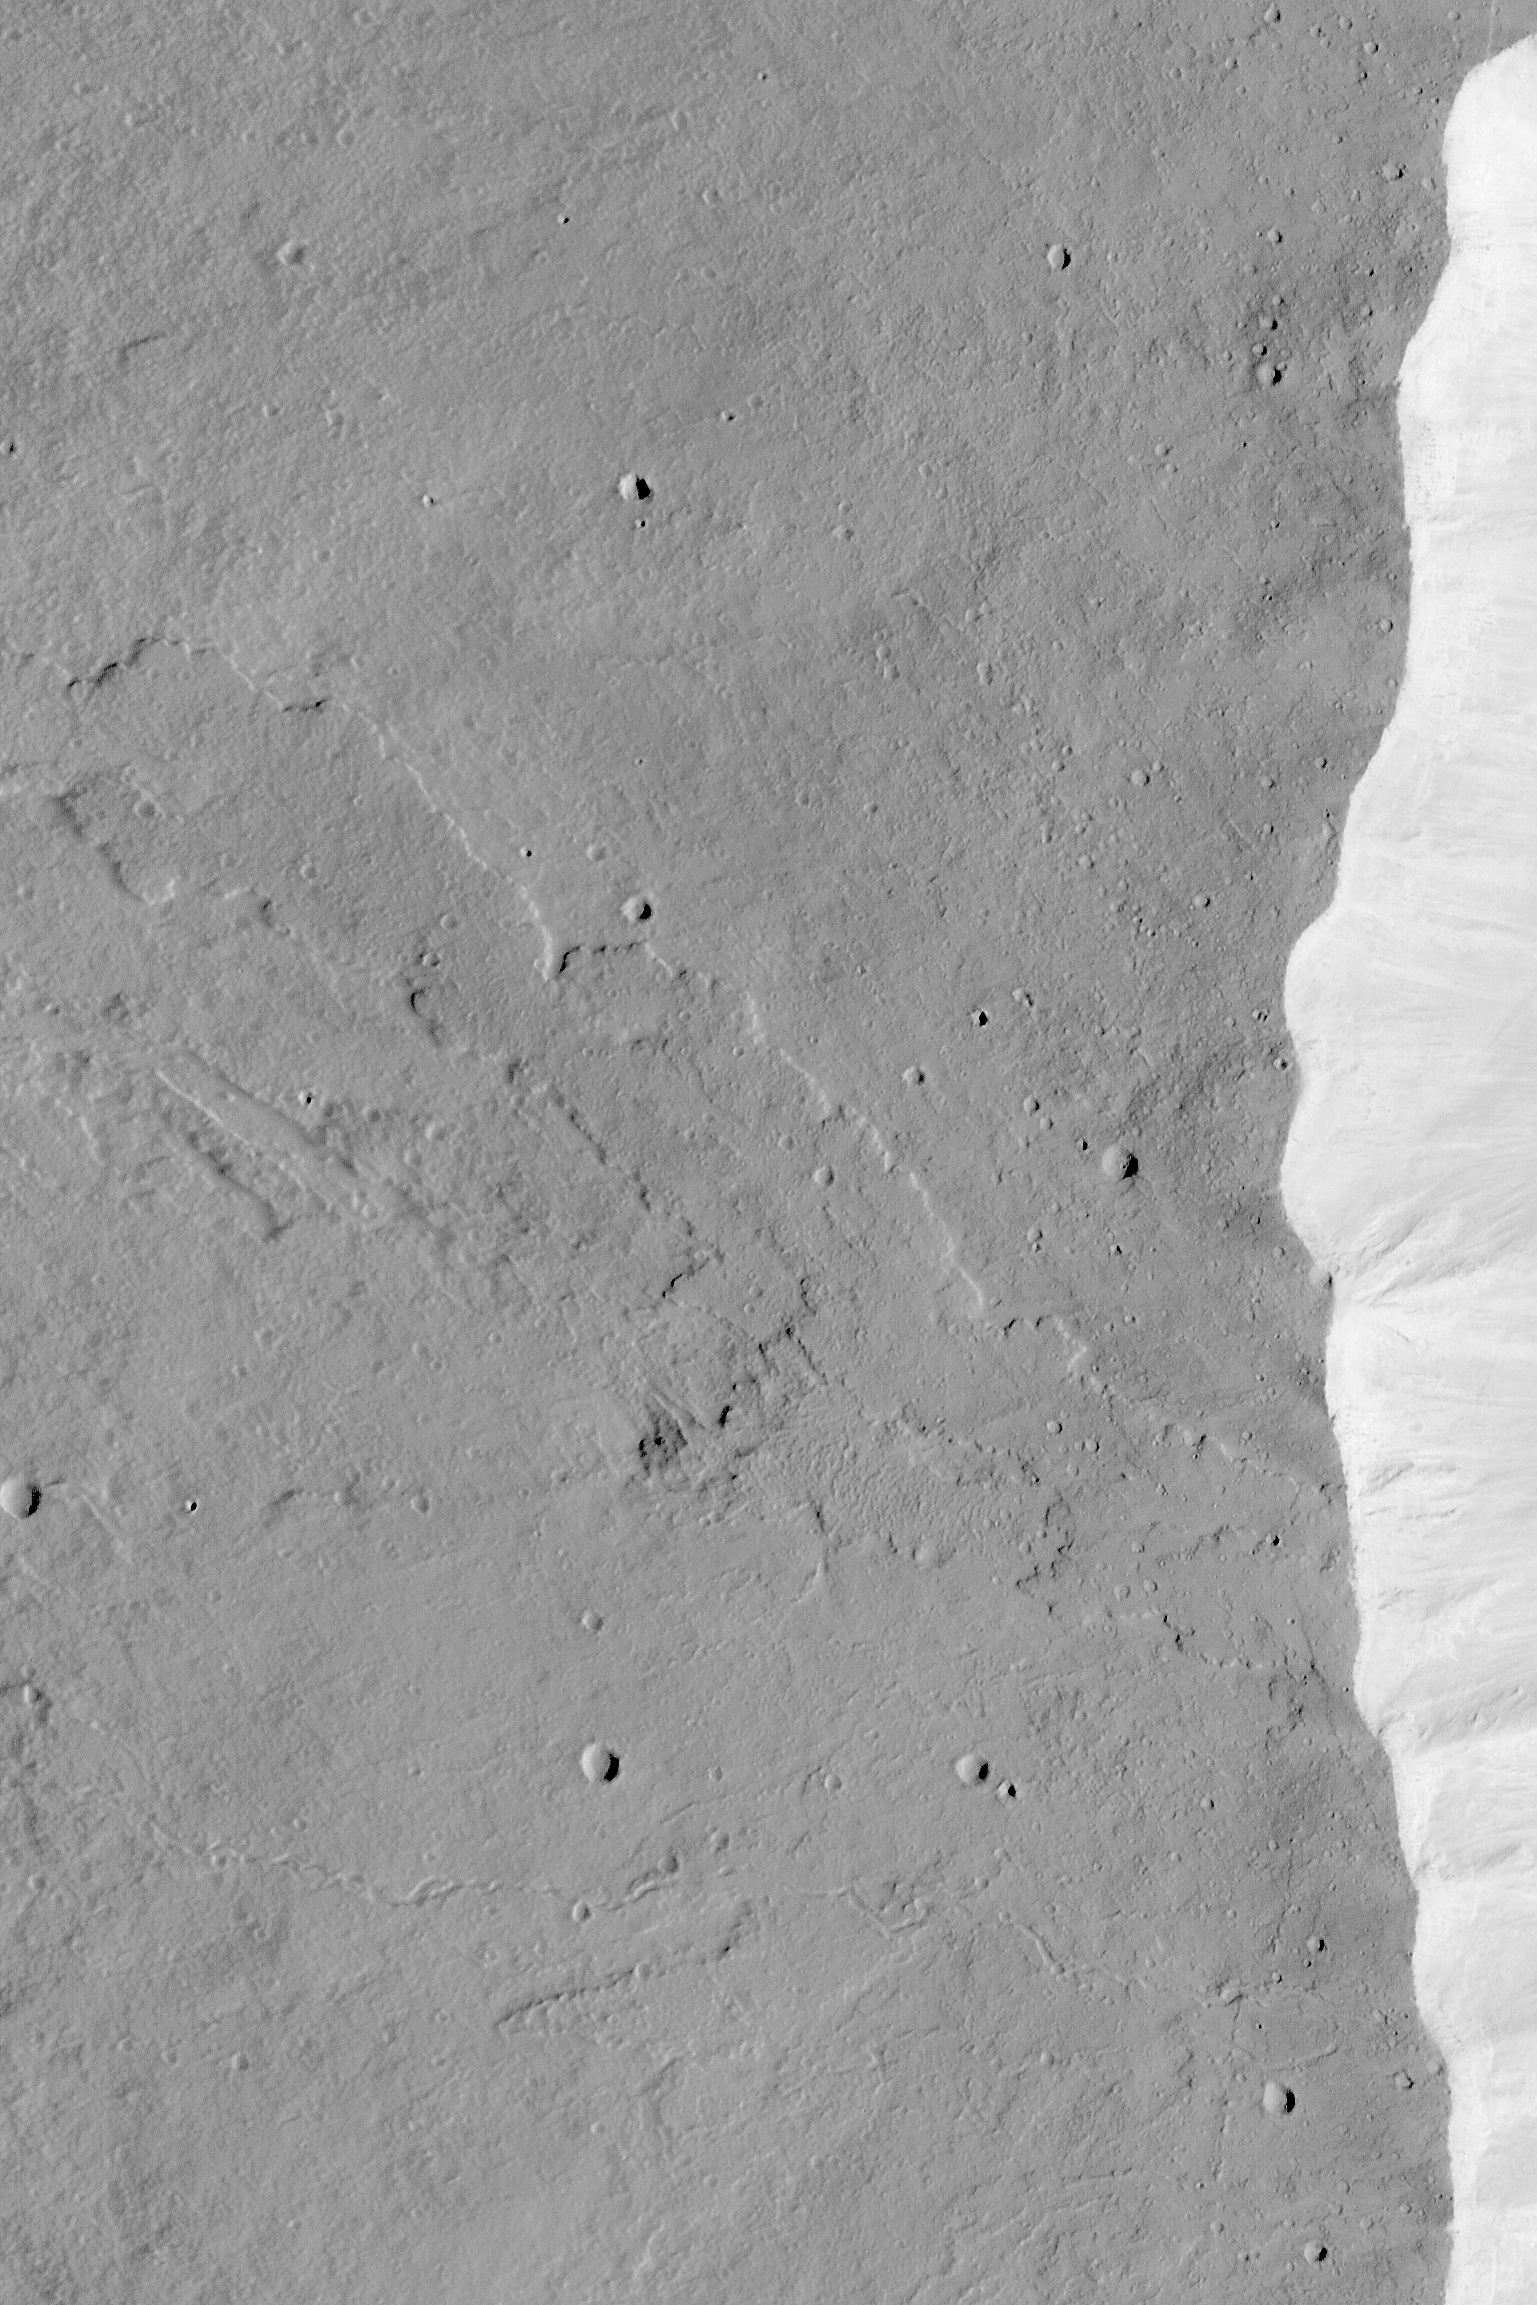

Top of Olympus Mons

MGS MOC Release No. MOC2-455, 17 August 2003

Olympus Mons is considered to be the largest and tallest volcano in the Solar System. This Mars Global Surveyor (MGS) Mars Orbiter Camera (MOC) picture shows the western summit region of Olympus Mons. This area is at an elevation just over 20 km (12 mi) above the 0 km martian datum. The bright feature on the right (east) side of the image is the uppermost wall of the caldera (collapse pit) at the top of the volcano. This image shows a lava flow that was cut by the pit walls when the caldera collapse occurred. Below (south of) the lava flow is a narrow channel formed by lava at some time in the distant past. This view of the summit region of Olympus Mons is located near 10.6°N, 134.0°W. The area shown is about 7.9 km (4.9 mi) across. Sunlight illuminates the scene from the right.

Credit: NASA/JPL/Malin Space Science Systems